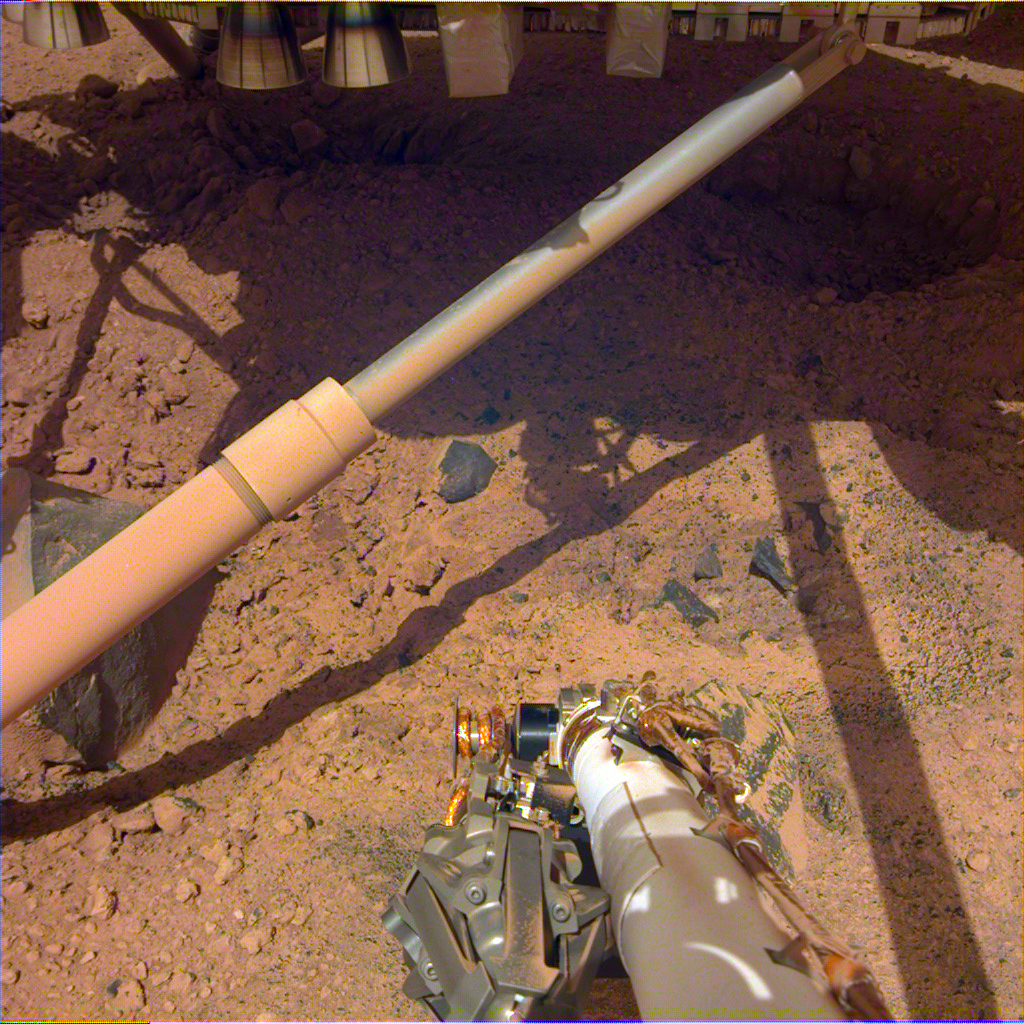

Pits Under InSight Lander

Figure 1, Contrast-enhanced image

Thrusters under NASA’s InSight lander churned up soil during landing on Mars. This contrast-enhanced image, Figure 1, which has not been color-corrected, shows two pits excavated by the thrusters.

This image was taken by the Instrument Deployment Camera on InSight’s robotic arm. It was taken on Dec. 14, 2018, the 18th Martian day, or sol, of the mission.

JPL manages InSight for NASA’s Science Mission Directorate. InSight is part of NASA’s Discovery Program, managed by the agency’s Marshall Space Flight Center in Huntsville, Alabama. Lockheed Martin Space in Denver built the InSight spacecraft, including its cruise stage and lander, and supports spacecraft operations for the mission.

A number of European partners, including France’s Centre National d’Études Spatiales (CNES) and the German Aerospace Center (DLR), are supporting the InSight mission. CNES and the Institut de Physique du Globe de Paris (IPGP) provided the Seismic Experiment for Interior Structure (SEIS) instrument, with significant contributions from the Max Planck Institute for Solar System Research (MPS) in Germany, the Swiss Institute of Technology (ETH) in Switzerland, Imperial College and Oxford University in the United Kingdom, and JPL. DLR provided the Heat Flow and Physical Properties Package (HP3) instrument, with significant contributions from the Space Research Center (CBK) of the Polish Academy of Sciences and Astronika in Poland. Spain’s Centro de Astrobiología (CAB) supplied the wind sensors.

Credit: NASA/JPL-Caltech